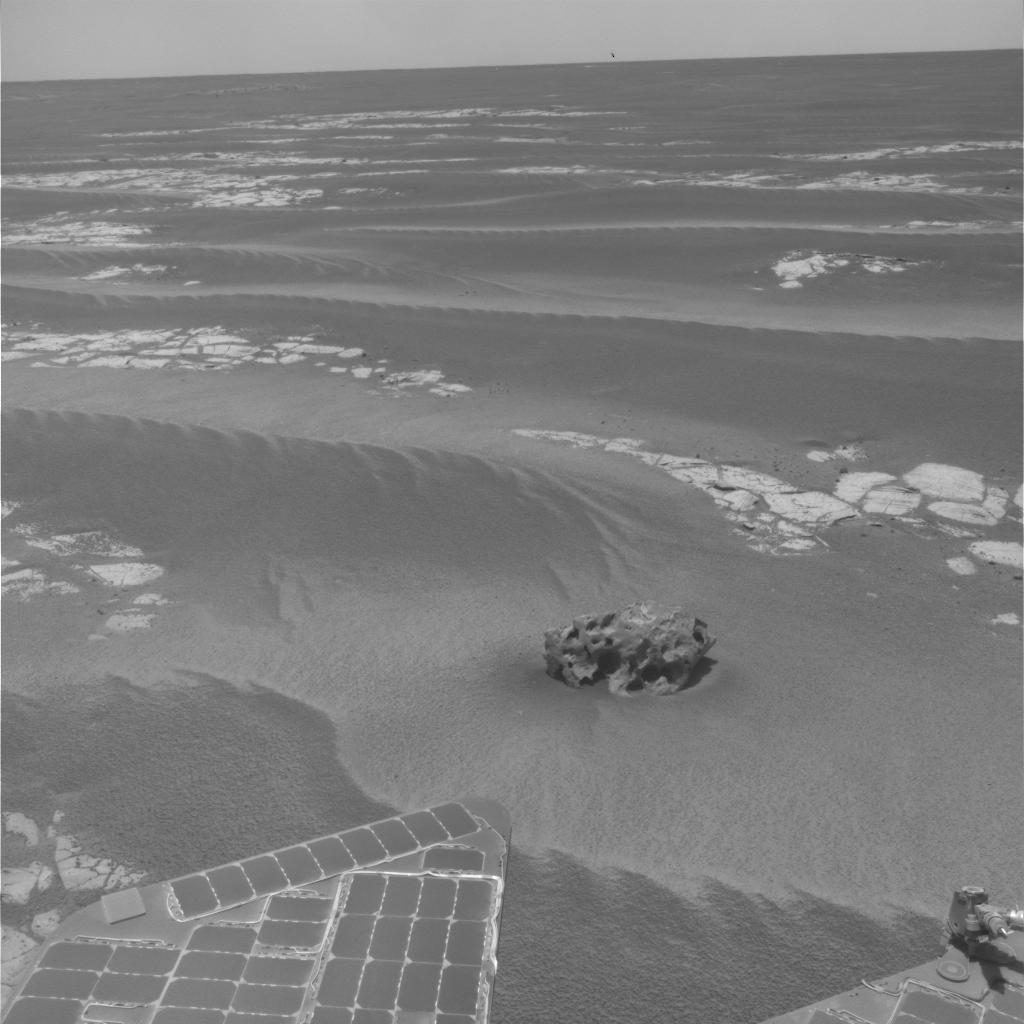

Opportunity Finds Another Meteorite

NASA’s Mars Exploration Rover Opportunity has found a rock that apparently is another meteorite, less than three weeks after driving away from a larger meteorite that the rover examined for six weeks.

Opportunity used its navigation camera during the mission’s 2,022nd Martian day, or sol, (Oct. 1, 2009) to take this image of the apparent meteorite dubbed “Shelter Island.” The pitted rock is about 47 centimeter (18.5 inches) long. Opportunity had driven 28.5 meters (94 feet) that sol to approach the rock after it had been detected in images taken after a drive two sols earlier.

Opportunity has driven about 700 meters (about 2,300 feet) since it finished studying the meteorite called “Block Island” on Sept. 11, 2009.

Credit: NASA/JPL-Caltech